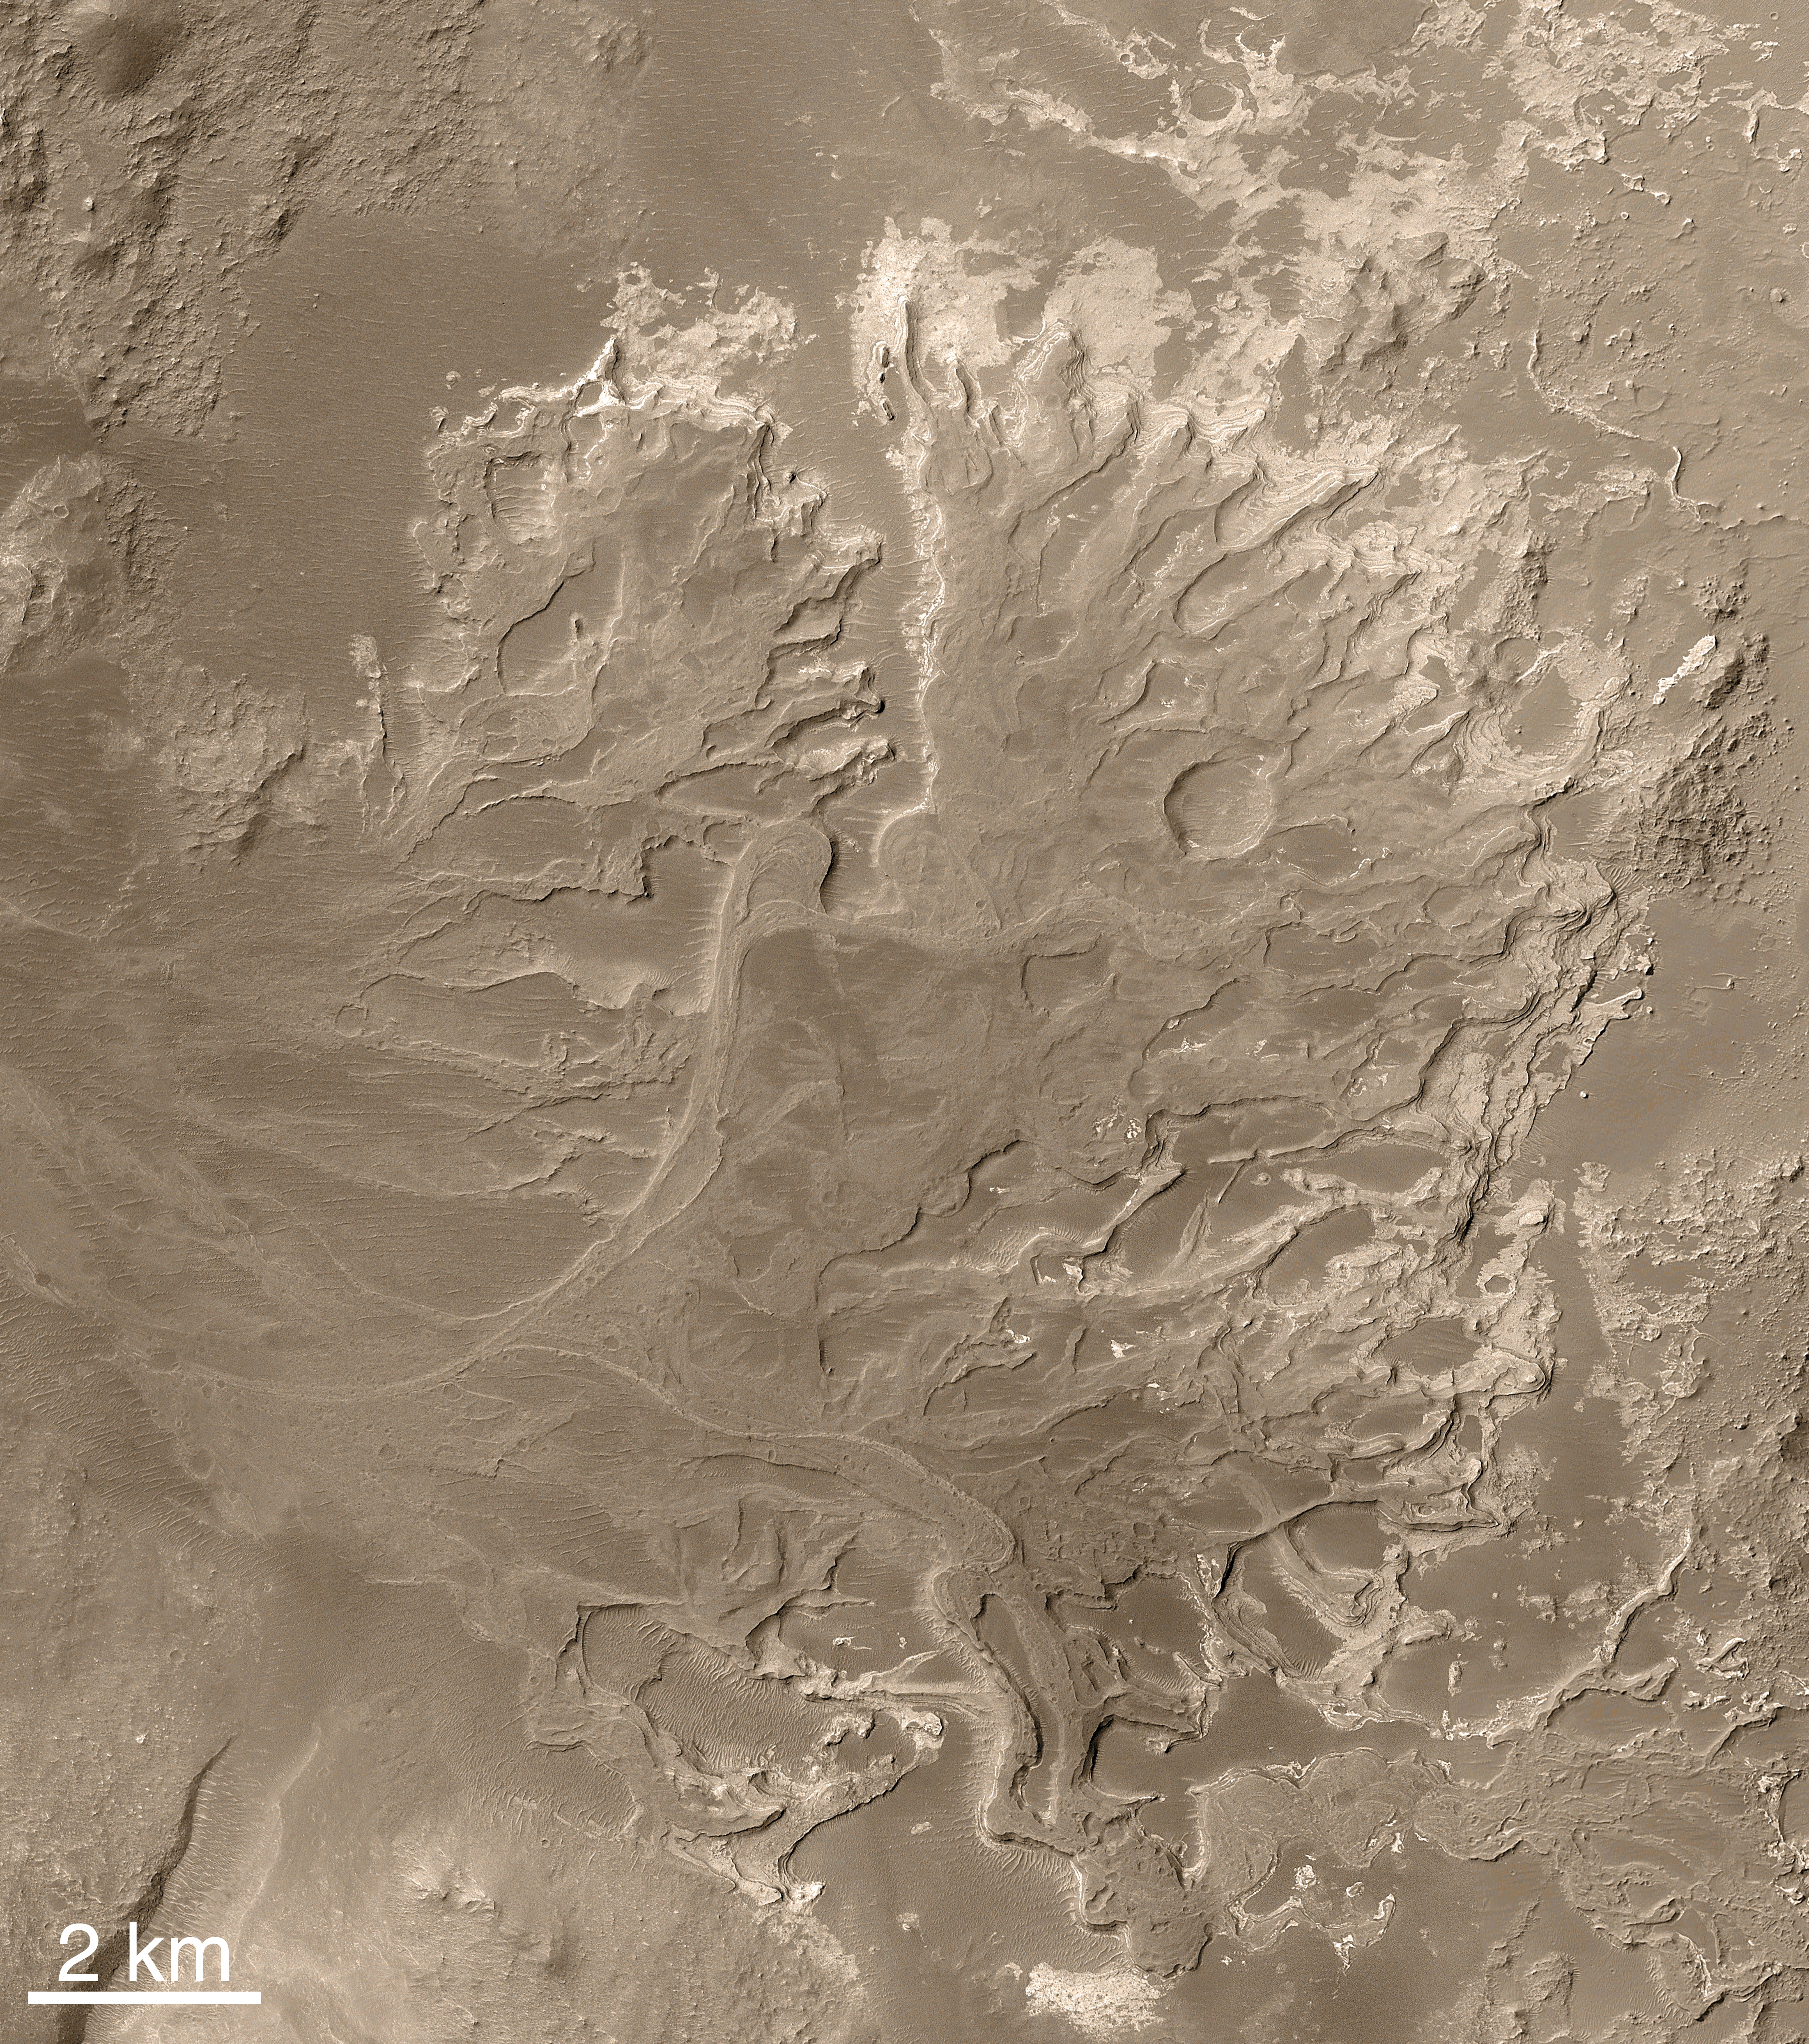

Eberswalde Delta in High Resolution

Note: NASA is considering Eberswalde crater as a possible landing site for the Mars Science Laboratory mission. As a clay-bearing site where a river once flowed into a lake, Eberswalde crater offers a chance to use knowledge that oil industry geologists have accumulated about where in a delta to look for any concentrations of carbon chemistry, a crucial ingredient for life. The spacecraft will arrive at Mars in August 2012.

This image offers a higher-resolution view of a portion of the fossil delta than any seen earlier. North is up. At the bottom of the frame, the image includes the north end of a looping, inverted, meandering channel. The image covers an area of about 3 by 3 kilometers (1.9 x 1.9 miles). It was produced using a technique called “compensated pitch and roll targeted observation,” in which the rotation rate of the spacecraft is adjusted to match the ground speed under the camera. At full resolution, this map-projected image is at 50 centimeters (20 inches) per pixel.

Additional images from Mars Orbiter Camera provide some context (figure 4) and show a nearby portion of the fossil delta’s inverted channels (figure 5) at a spatial scale of 1.5 meters (about 5 feet) per pixel. The relative positions of these three images are indicated in a mosaic image of the entire delta (figure 1), for which the unmarked version was released in November 2003 (PIA04869).

The first Mars Orbiter Camera narrow angle images of some of the landforms in the delta were acquired in 2000, during the Mars Global Surveyor primary mission, but those pictures did not show very well the unambiguous inverted channel forms. Not until the second Earth year of the orbiter’s extended mission were the deltaic features recognized in Mars Orbiter Camera images obtained in March and June of 2002.

Following the initial observations in 2002, the Mars Orbiter Camera team began a systematic effort to map the entire Eberswalde Crater delta. Most of this imaging required slewing the whole spacecraft in a technique called “roll only targeted observation” so that it pointed the camera toward the feature. In this way, the camera team was able to build up a mosaic of the delta much more quickly than would have been the case if the team had simply relied upon chance crossing of the delta by the orbiter’s usual ground track. This technique was not employed during Mars Global Surveyor’s primary mission, except in the search for Mars Polar Lander, but became a routine part of the tool kit during the extended mission.

Even with the “roll only targeted observation” technique, it took more than one Earth year to build up a complete mosaic of images of the delta. In the meantime, the first data showing the deltaic landforms were archived and released to the public and scientific community, long before the Mars Orbiter Camera team’s analysis and mosaic were complete. Some scientists began independent analyses of the landform at that time. The initial analysis and announcement of the feature was finally published in November 2003.

The Eberswalde delta provides the first clear, “smoking gun” evidence that some valleys on Mars experienced persistent flow of a liquid with the physical properties of water over an extended period of time, as do rivers on Earth. In addition, because the delta today is lithified — that is, hardened to form rock — it provided the first unambiguous evidence that some martian sedimentary rocks were deposited in a liquid (presumably, water) environment. The presence of meandering channels, a cut-off meander, and crisscrossing channels at different elevations (one above the other), provided the clear geologic evidence for these interpretations.

After the sediments were deposited to form the delta, the material was further buried by other materials — probably sediments — that are no longer present. The entire package of buried material became cemented and hardened to form rock. Later, erosive processes such as wind stripped away the overlying rock, re-exposing the delta. Now preserved essentially as a fossil, the former floors of channels in the delta became inverted, to form ridges, by erosion. Channels can be inverted by erosion on both Earth and Mars. Usually this happens when the channel floor, or the material filling the channel, is harder to erode than the surrounding material into which the channel was cut. In some cases, the channels on Earth and Mars have been filled by lava to make them more resistant to erosion. In the case of Eberswalde, there are no lava flows; instead, the channel floors may have been rendered resistant to erosion either by being better-cemented than the surrounding material, or composed of coarser-grained sediment (such as sand and gravel as opposed to silt), or both.

The Mars Orbiter Camera was built and is operated by Malin Space Science Systems, San Diego, Calif. Mars Global Surveyor left Earth on Nov. 7, 1996, and began orbiting Mars on Sept. 12, 1997. JPL, a division of the California Institute of Technology, Pasadena, manages Mars Global Surveyor for NASA’s Science Mission Directorate, Washington.

Credit: NASA/JPL/MSSS